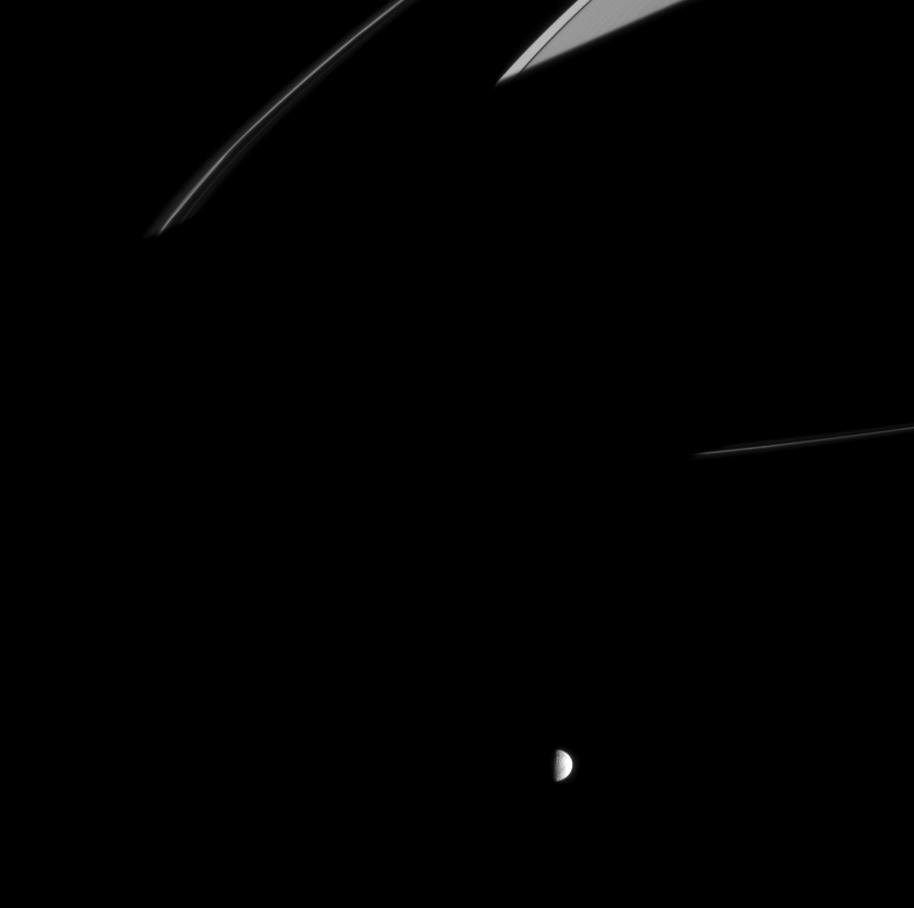

Rubbing-out the Rings

Saturn’s shadow spreads across the rings here, extending beyond the F ring and its tenuous, flanking ringlets. This view catches Saturn’s moon Mimas on its day-long sojourn around the planet. Mimas is 397 kilometers (247 miles) across.

The image was taken in visible light with the Cassini spacecraft narrow-angle camera on Aug. 24, 2005, at a distance of approximately 2.1 million kilometers (1.3 million miles) from Mimas and at a Sun-Mimas-spacecraft, or phase, angle of 84 degrees. The image scale is 13 kilometers (8 miles) per pixel.

The Cassini-Huygens mission is a cooperative project of NASA, the European Space Agency and the Italian Space Agency. The Jet Propulsion Laboratory, a division of the California Institute of Technology in Pasadena, manages the mission for NASA’s Science Mission Directorate, Washington, D.C. The Cassini orbiter and its two onboard cameras were designed, developed and assembled at JPL. The imaging operations center is based at the Space Science Institute in Boulder, Colo.

Credit: NASA/JPL/Space Science Institute